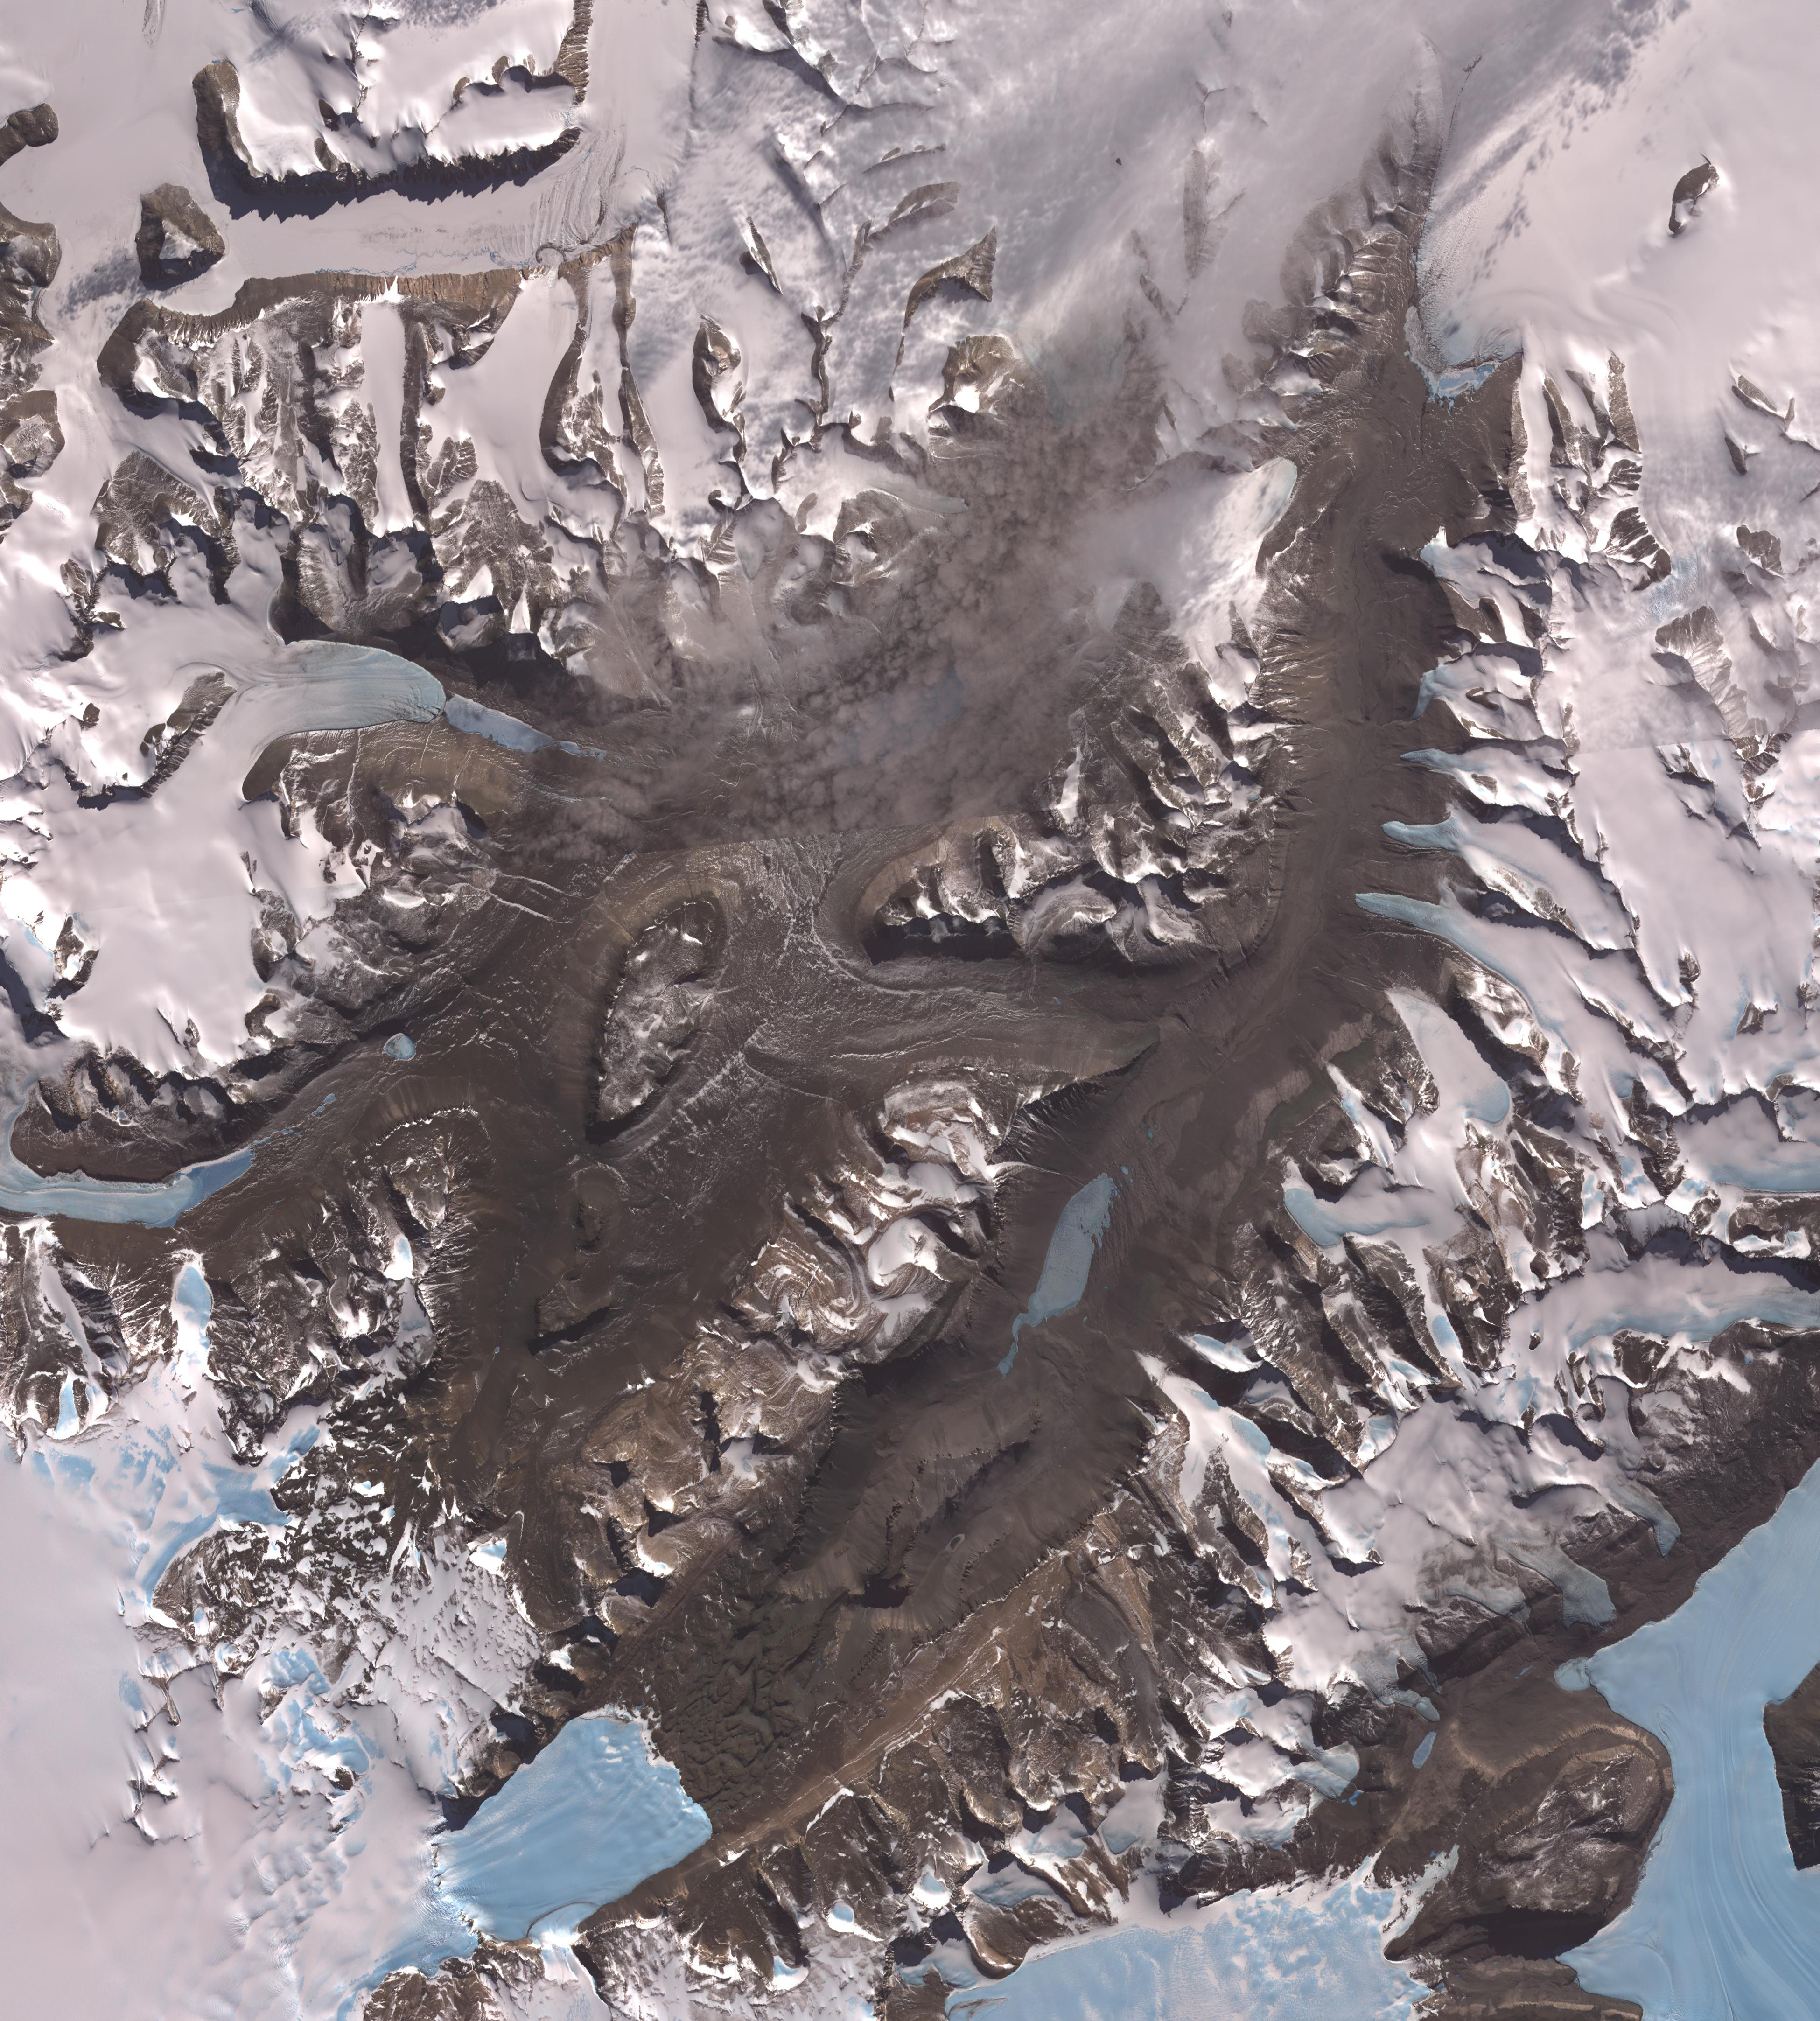

Dry Valleys, Antarctica

The McMurdo Dry Valleys are a row of valleys west of McMurdo Sound, Antarctica. They are so named because of their extremely low humidity and lack of snow and ice cover. Photosynthetic bacteria have been found living in the relatively moist interior of rocks. Scientists consider the Dry Valleys to be the closest of any terrestrial environment to Mars. Wright Valley extends across the image from lower left to upper right. To the left of it, and partially fog-covered, is Victoria Valley. The image was acquired December 8, 2002, covers an area of 58.5 x 64.9 km, and is located at 77.5 degrees south latitude, 162 degrees east longitude.

With its 14 spectral bands from the visible to the thermal infrared wavelength region and its high spatial resolution of 15 to 90 meters (about 50 to 300 feet), ASTER images Earth to map and monitor the changing surface of our planet. ASTER is one of five Earth-observing instruments launched December 18, 1999, on NASA’s Terra satellite. The instrument was built by Japan’s Ministry of Economy, Trade and Industry. A joint U.S./Japan science team is responsible for validation and calibration of the instrument and the data products.

The broad spectral coverage and high spectral resolution of ASTER provides scientists in numerous disciplines with critical information for surface mapping and monitoring of dynamic conditions and temporal change. Example applications are: monitoring glacial advances and retreats; monitoring potentially active volcanoes; identifying crop stress; determining cloud morphology and physical properties; wetlands evaluation; thermal pollution monitoring; coral reef degradation; surface temperature mapping of soils and geology; and measuring surface heat balance.

The U.S. science team is located at JPL, Pasadena, Calif. The Terra mission is part of NASA’s Science Mission Directorate.

Credit: NASA/GSFC/METI/ERSDAC/JAROS, and U.S./Japan ASTER Science Team